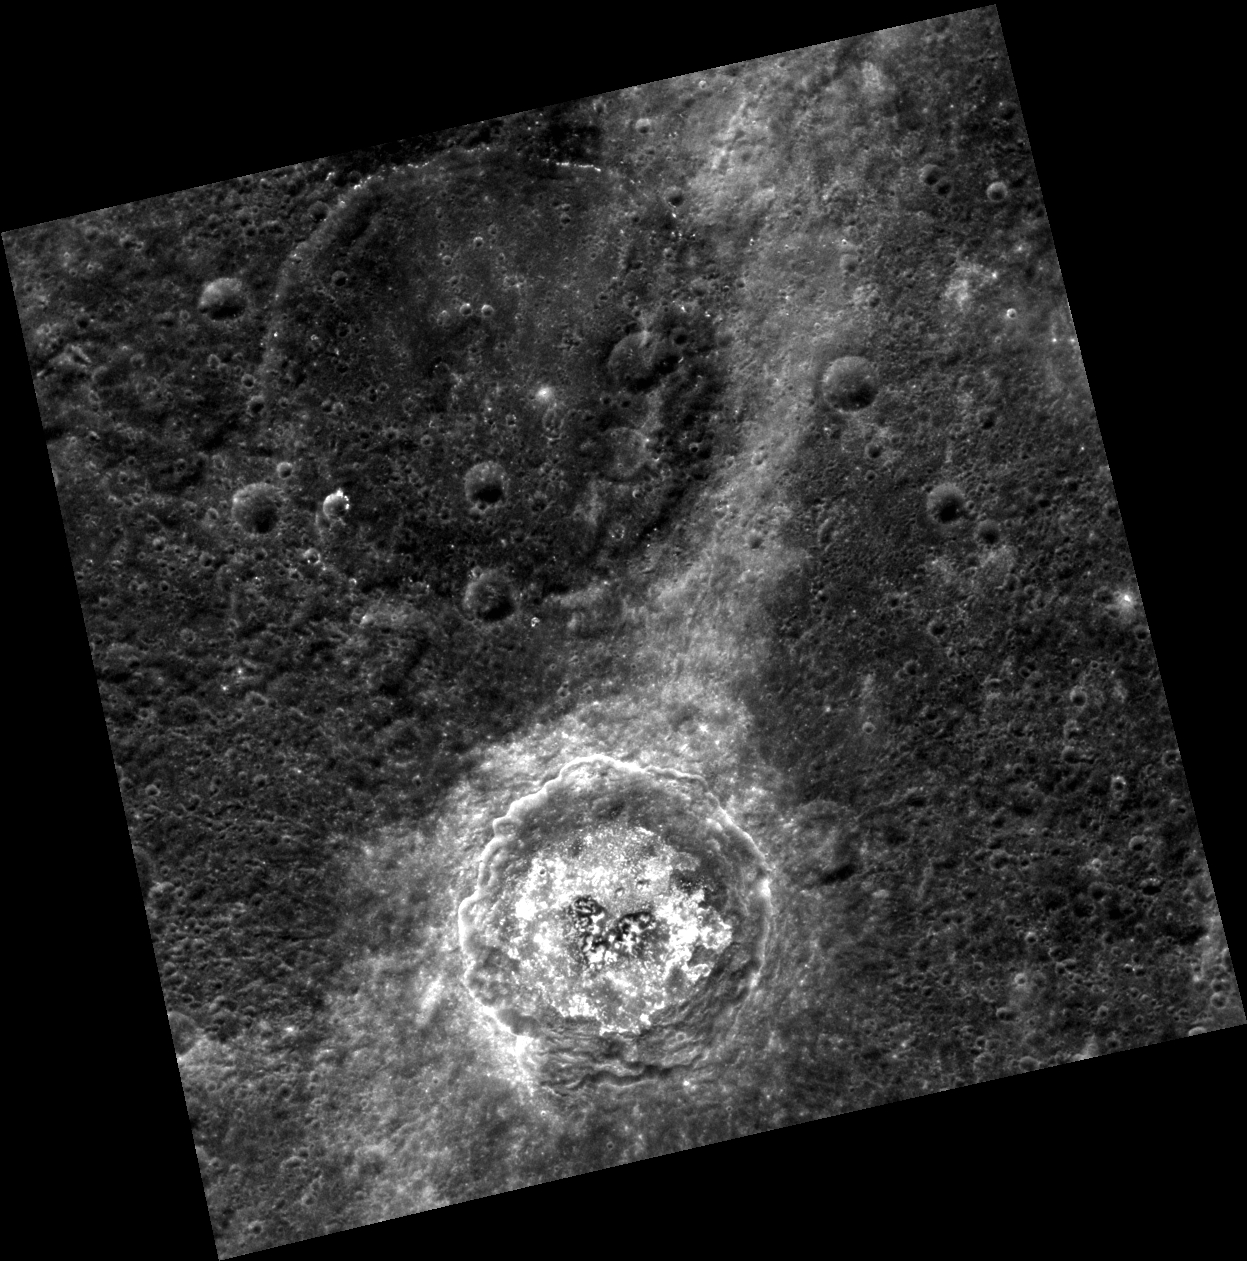

De Graft’s Drama

This fascinating image emphasizes hollows on De Graft’s crater floor. Hollows are interesting features unique to Mercury’s surface; they are bright, irregular depressions that create an etched appearance on crater walls and floors on the planet. Click here to see this region in color, and here to see De Graft under different lighting conditions.

This image was acquired as part of MDIS’s high-resolution stereo imaging campaign. Images from the stereo imaging campaign are used in combination with the surface morphology base map or the albedo base map to create high-resolution stereo views of Mercury’s surface, with an average resolution of 200 meters/pixel. Viewing the surface under the same Sun illumination conditions but from two or more viewing angles enables information about the small-scale topography of Mercury’s surface to be obtained.

Date acquired: February 02, 2013
Image Mission Elapsed Time (MET): 2146122
Image ID: 3446326
Instrument: Wide Angle Camera (WAC) of the Mercury Dual Imaging System (MDIS)
WAC filter: 7 (748 nanometers)
Center Latitude: 23.56°
Center Longitude: 1.96° E
Resolution: 212 meters/pixel
Scale: De Graft crater is approximately 68 km (42 mi.) in diameter.
Incidence Angle: 24.1°
Emission Angle: 9.9°
Phase Angle: 34.0°

The MESSENGER spacecraft is the first ever to orbit the planet Mercury, and the spacecraft’s seven scientific instruments and radio science investigation are unraveling the history and evolution of the Solar System’s innermost planet. MESSENGER acquired over 150,000 images and extensive other data sets. MESSENGER is capable of continuing orbital operations until early 2015.

For information regarding the use of images, see the MESSENGER image use policy.

Credit: NASA/Johns Hopkins University Applied Physics Laboratory/Carnegie Institution of Washington